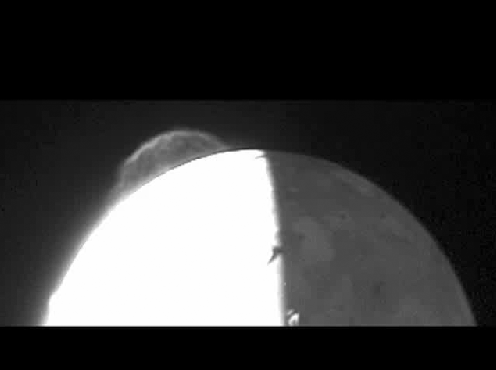

Tvashtar Movie

Tvashtar Movie

Using its Long Range Reconnaissance Imager (LORRI), the New Horizons spacecraft captured the two frames in this “movie” of the 330-kilometer (200-mile) high Tvashtar volcanic eruption plume on Jupiter’s moon Io on February 28, 2007, from a range of 2.7 million kilometers (1.7 million miles). The two images were taken 50 minutes apart, at 03:50 and 04:40 Universal Time, and because particles in the plume take an estimated 30 minutes to fall back to the surface after being ejected by the central volcano, each image likely shows an entirely different set of particles. The details of the plume structure look quite different in each frame, though the overall brightness and size of the plume remain constant.

Surface details on the nightside of Io, faintly illuminated by Jupiter, show the 5-degree change in Io’s central longitude, from 22 to 27 degrees west, between the two frames.

Credit: NASA/Johns Hopkins University Applied Physics Laboratory/Southwest Research Institute